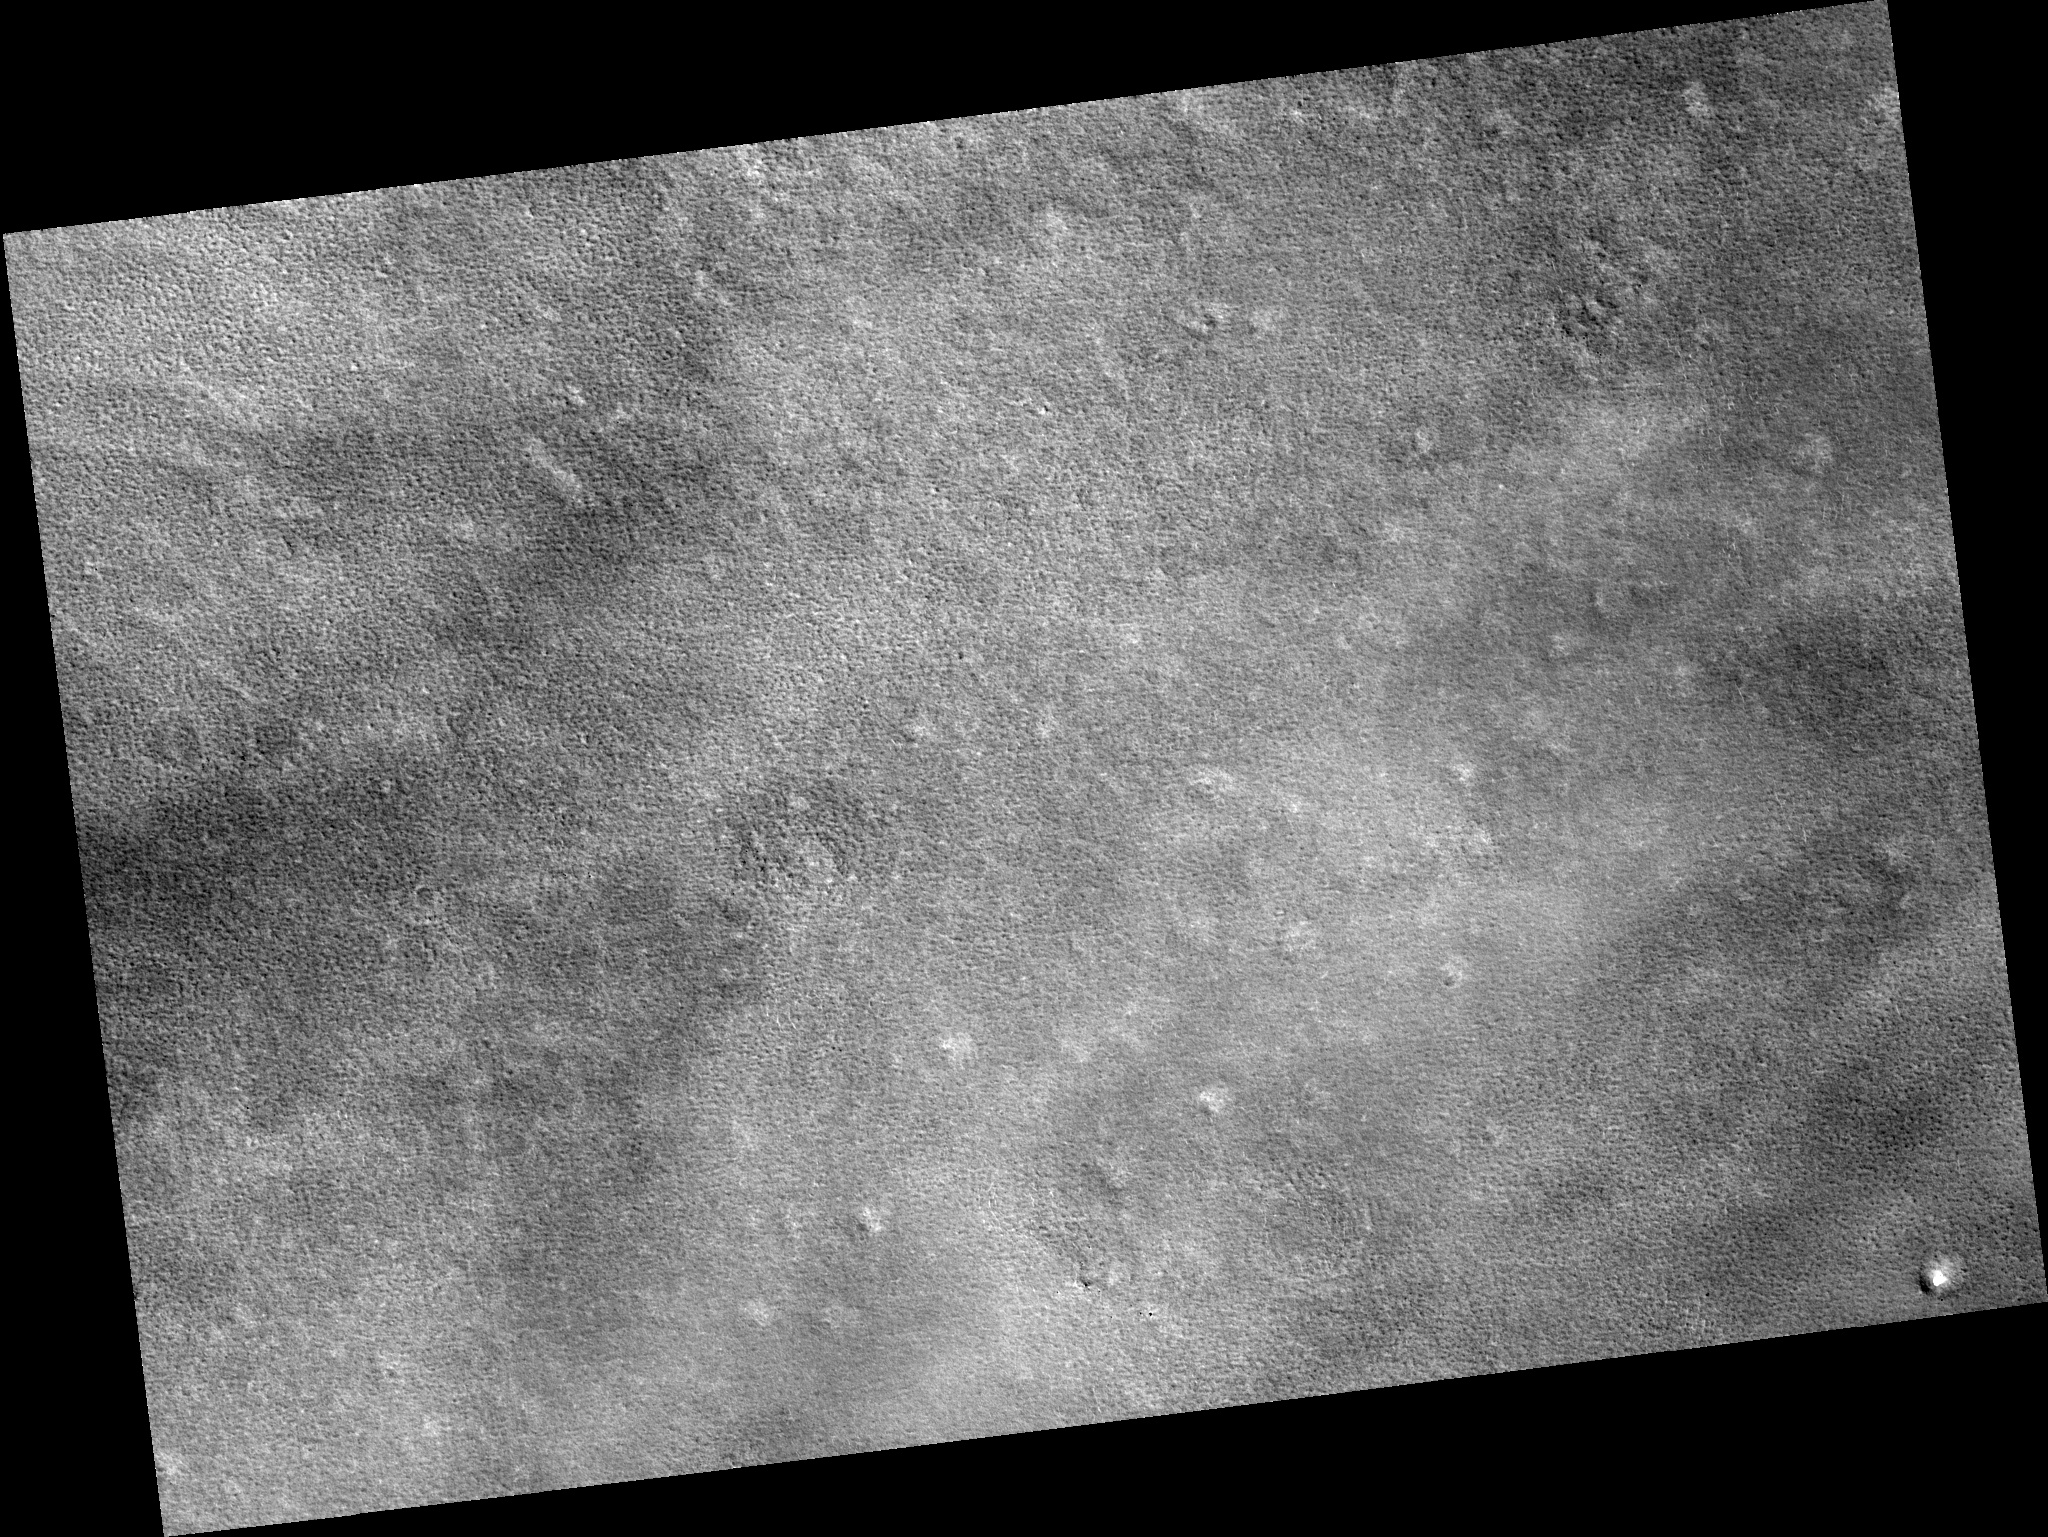

Northern Plains

Image PSP_001497_2480 was taken by the High Resolution Imaging Science Experiment (HiRISE) camera onboard the Mars Reconnaissance Orbiter spacecraft on November 21, 2006. The complete image is centered at 68.0 degrees latitude, 241.4 degrees East longitude. The range to the target site was 315.6 km (197.2 miles). At this distance the image scale is 31.6 cm/pixel (with 1 x 1 binning) so objects ~95 cm across are resolved. The image shown here has been map-projected to 25 cm/pixel. The image was taken at a local Mars time of 3:12 PM and the scene is illuminated from the west with a solar incidence angle of 60 degrees, thus the sun was about 30 degrees above the horizon. At a solar longitude of 138.5 degrees, the season on Mars is Northern Summer.

NASA’s Jet Propulsion Laboratory, a division of the California Institute of Technology in Pasadena, manages the Mars Reconnaissance Orbiter for NASA’s Science Mission Directorate, Washington. Lockheed Martin Space Systems, Denver, is the prime contractor for the project and built the spacecraft. The High Resolution Imaging Science Experiment is operated by the University of Arizona, Tucson, and the instrument was built by Ball Aerospace and Technology Corp., Boulder, Colo.

Credit: NASA/JPL/Univ. of Arizona